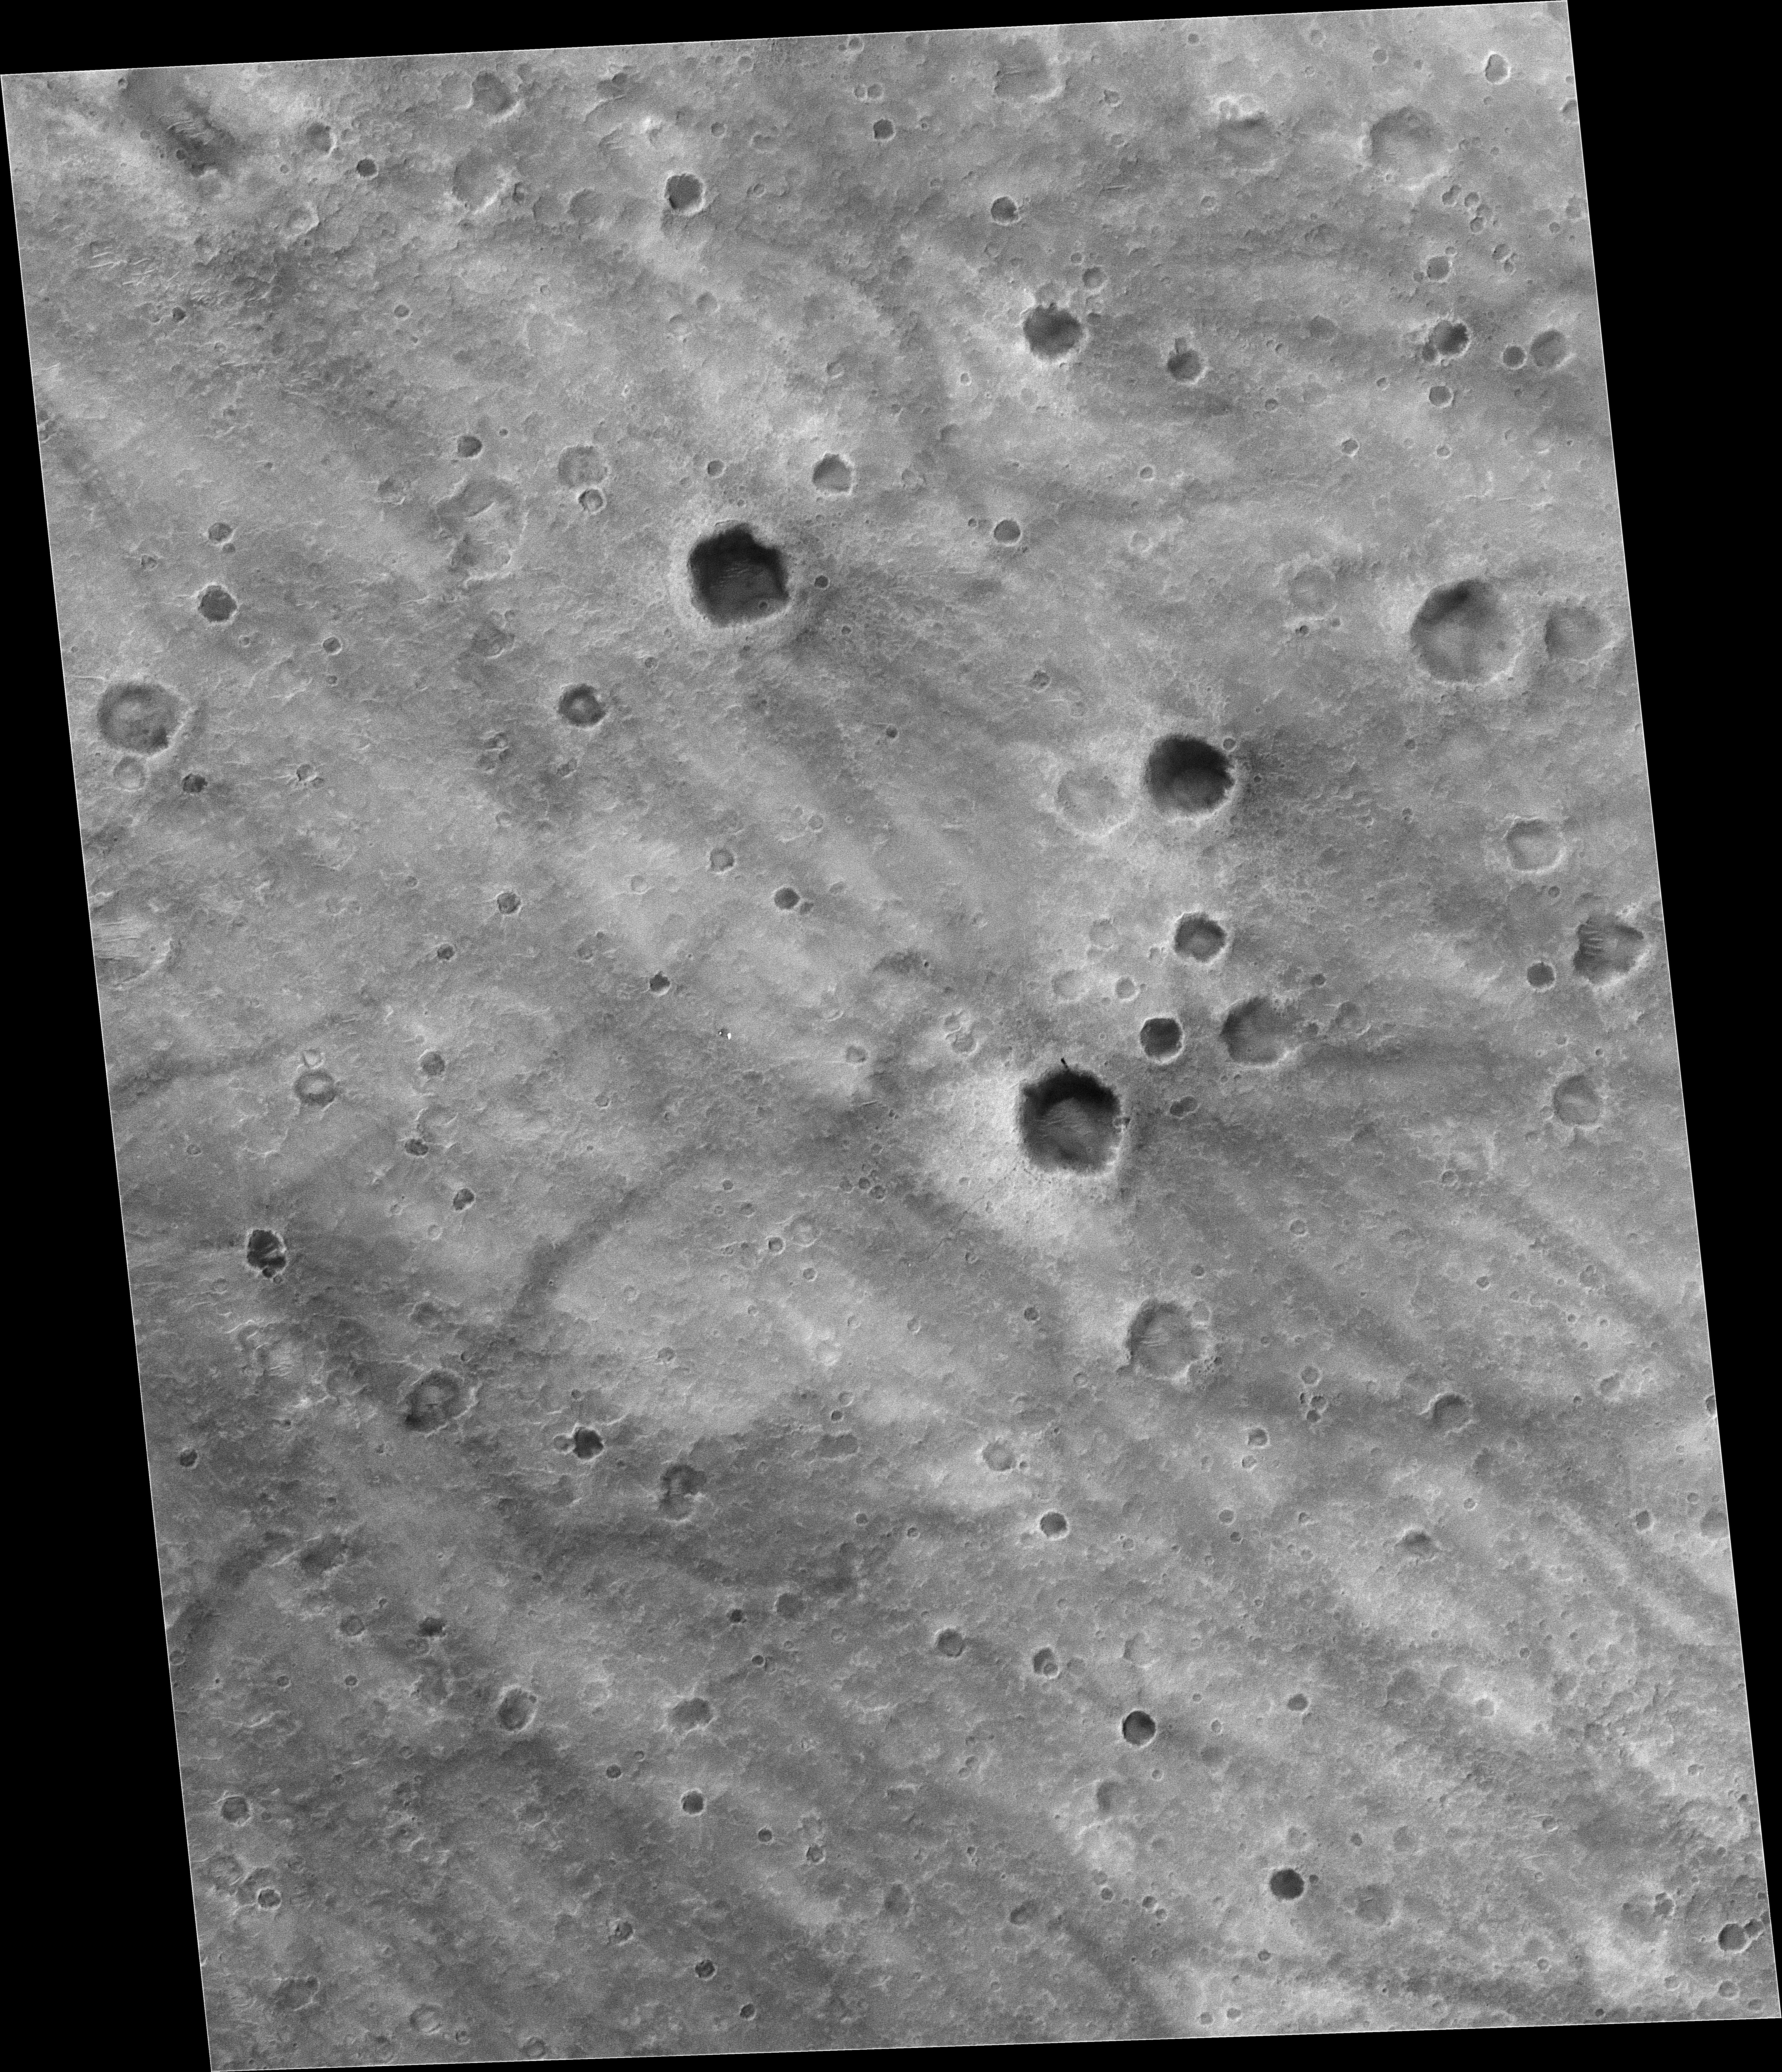

Rover Tracks Seen from Orbit

Figure 1

Wheel tracks left by NASA’s Mars Exploration Rover Spirit, and even the rover itself, are visible in this image from the Mars Orbiter Camera on NASA’s Mars Global Surveyor orbiter. North is up in this image. The tracks and rover are in the area south of a crater informally named “Bonneville,” which is just southeast of the center of the image. The orbiter captured this image with use of an enhanced-resolution technique called compensated pitch and roll targeted observation. It took the picture on March 30, 2004, 85 martian days, or sols, after Spirit landed on Mars. The rover had driven from its landing site to the rim of Bonneville and was examining materials around the crater’s rim.

In this portion of the plains inside the much larger Gusev Crater, Spirit created wheel tracks darker than the undisturbed surface, as seen in the rover’s own images showing the tracks (for example, PIA05450). The contrast allows the tracks to show up in the image obtained from orbit. Also visible are Spirit’s lander, backshell and parachute, and the scar where its heat shield hit the ground.

The full image covers an area 3 kilometers (2 miles) wide, at 14.8 degrees south latitude and 184.6 degrees west longitude. Pixel size is about 1.5 meters (5 feet) by one-half meter (1.6 feet). Sunlight illuminates the scene from the upper left.

Mars Global Surveyor is managed by NASA’s Jet Propulsion Laboratory, a division of the California Institute of Technology, Pasadena, for the NASA Science Mission Directorate, Washington.

Credit: NASA/JPL/MSSS